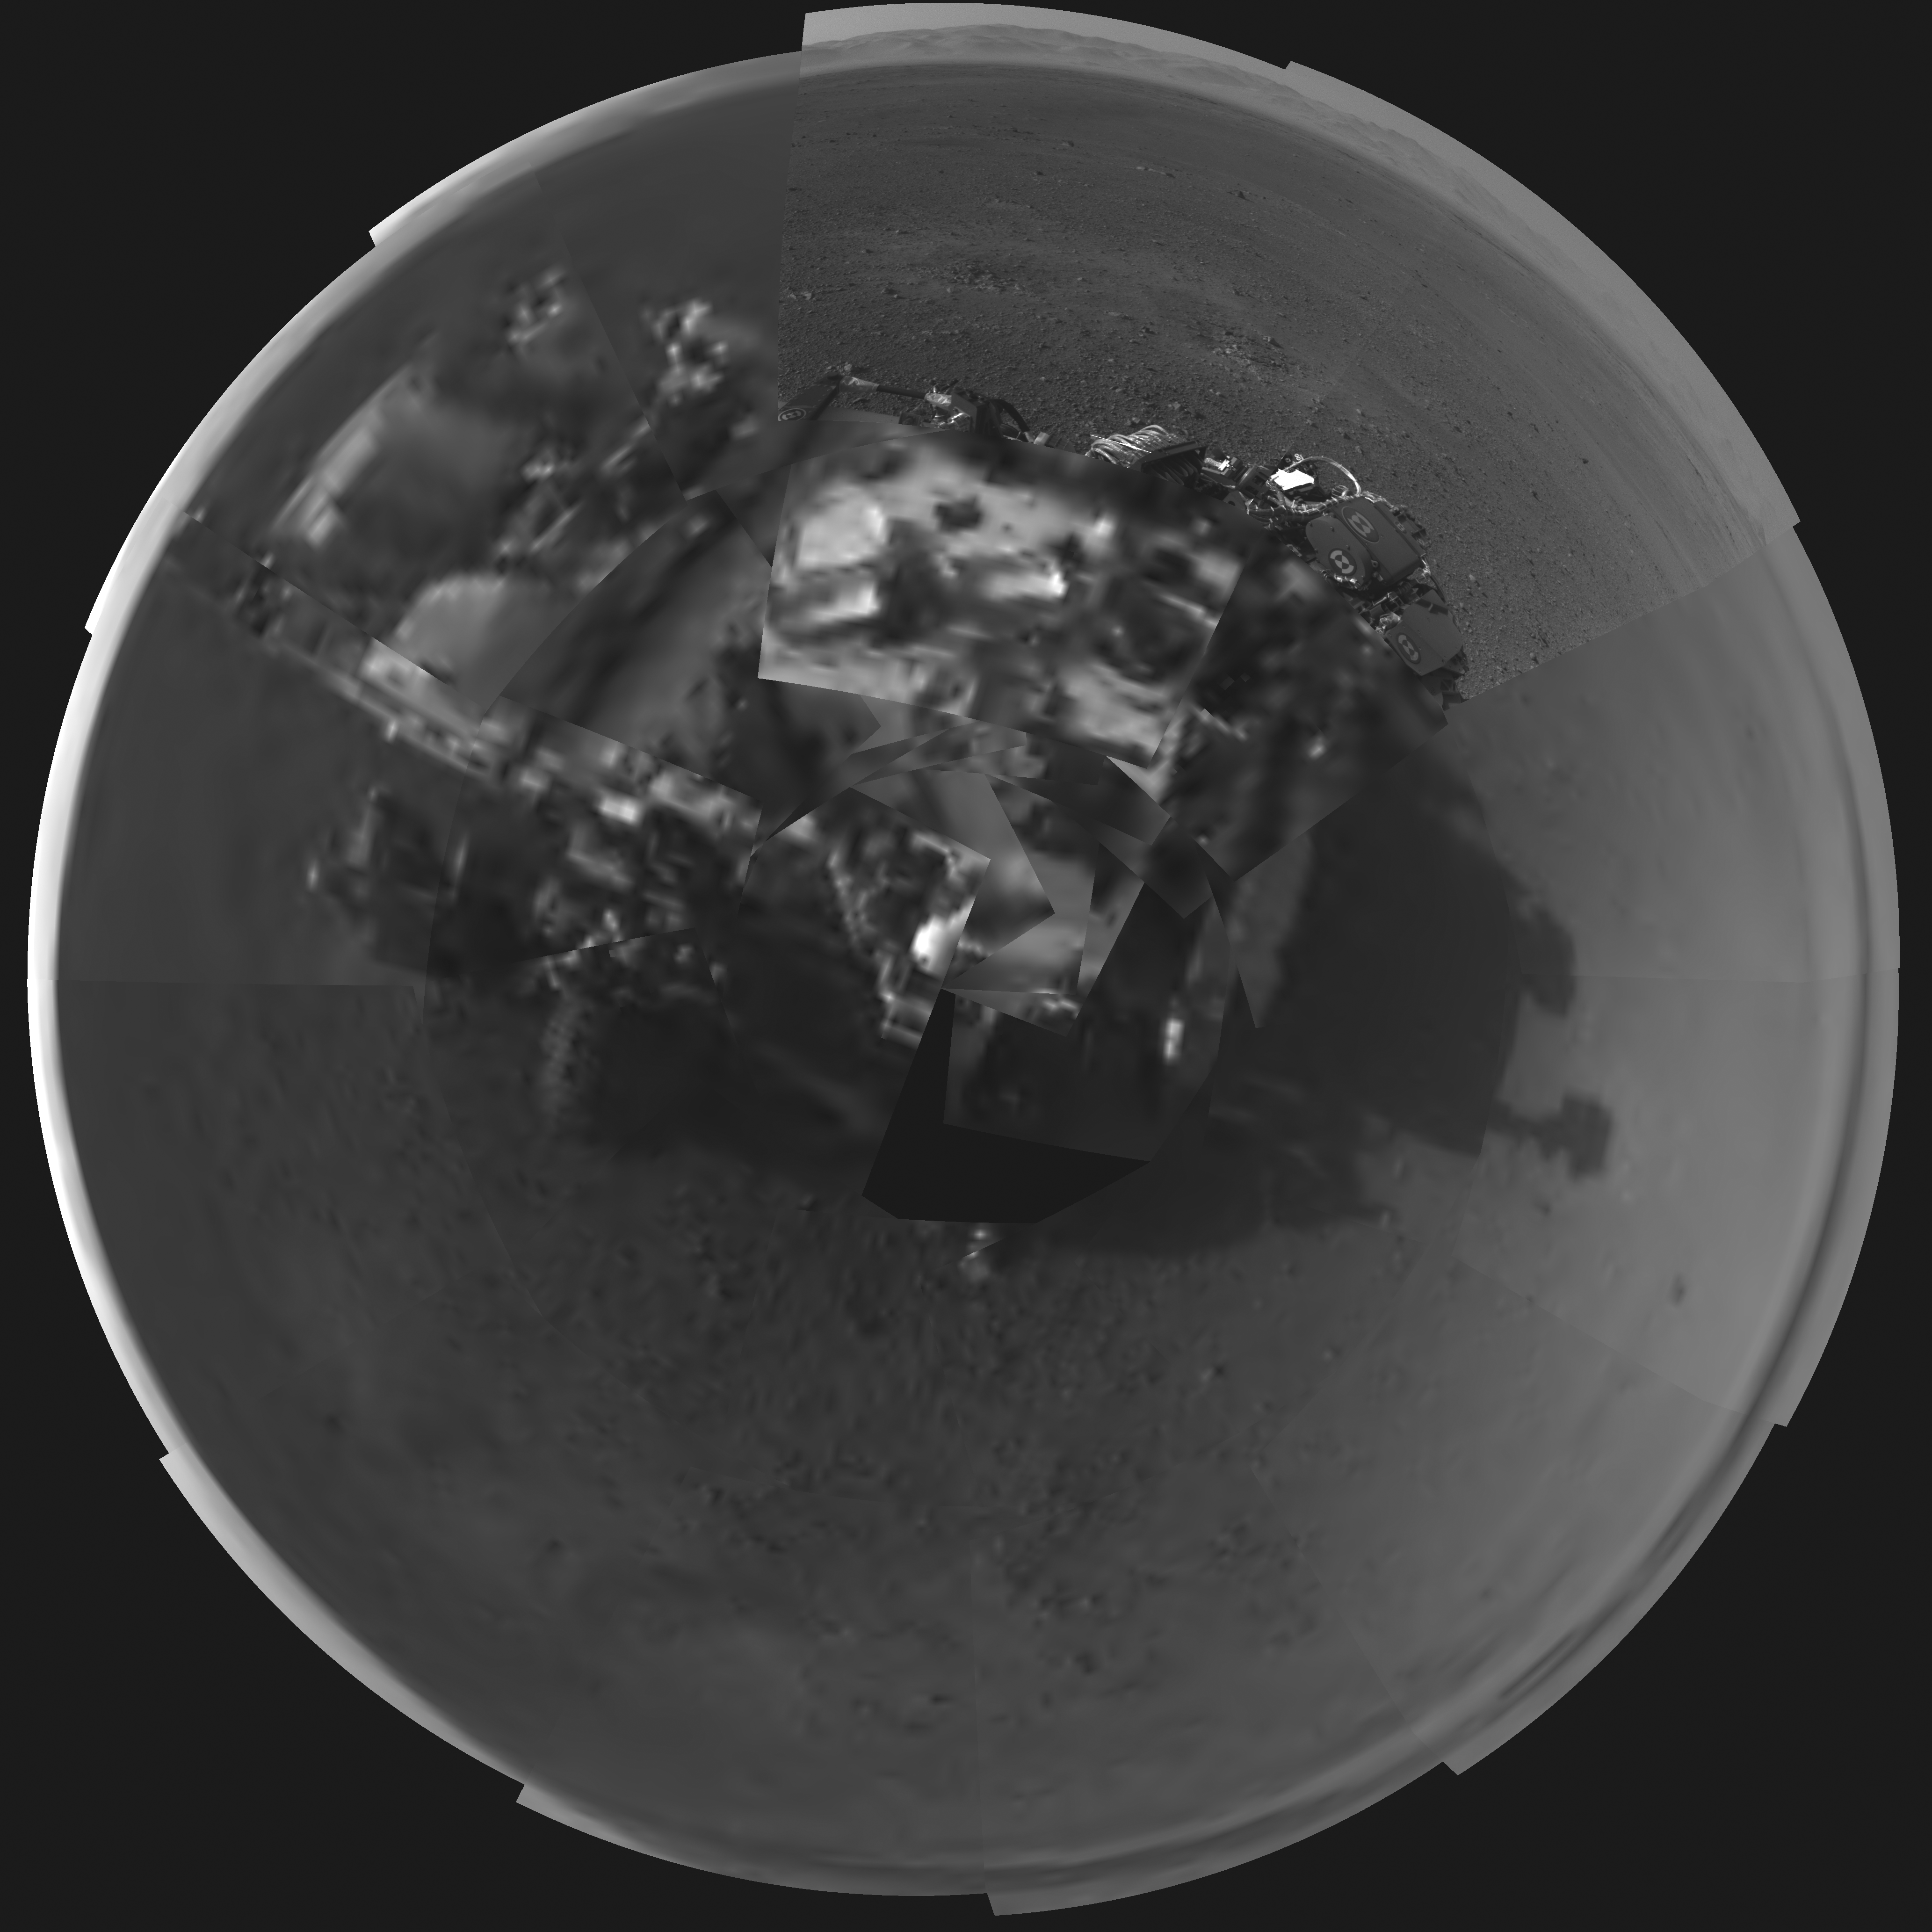

Rover’s Self Portrait

This Picasso-like self portrait of NASA’s Curiosity rover was taken by its Navigation cameras, located on the now-upright mast. The camera snapped pictures 360-degrees around the rover, while pointing down at the rover deck, up and straight ahead. Those images are shown here in a polar projection. Most of the tiles are thumbnails, or small copies of the full-resolution images that have not been sent back to Earth yet. Two of the tiles are full-resolution.

Credit: NASA/JPL-Caltech